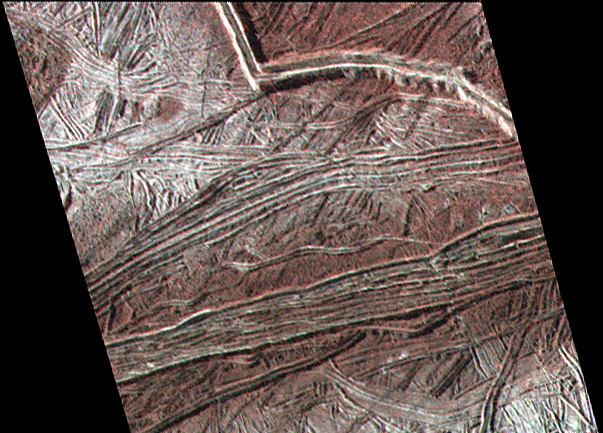

Cracks and Ridges on Europa

This enhanced color image shows cracks and ridges on Europa’s surface that reveal a detailed geologic history. Some ridges, such as the prominent one at top right, develop into long, arc-shaped “cycloids” that may be related to changing tidal forces as Europa orbits Jupiter. The wall of this ridge stands perhaps a third of a mile (0.5 kilometer) above the surrounding ridged plains, although the edges are likely not as steep as they appear in this view.

The view was captured by NASA’s Galileo spacecraft on February 2, 1999, during its E19 orbit, when the spacecraft was about 2500 miles (4000 km) from the surface of Europa. Resolution in the scene is 295 feet (90 meters) per pixel. North is toward bottom left. Images taken through near-infrared, green and violet filters were combined to create the view.

Credit: NASA/JPL-Caltech